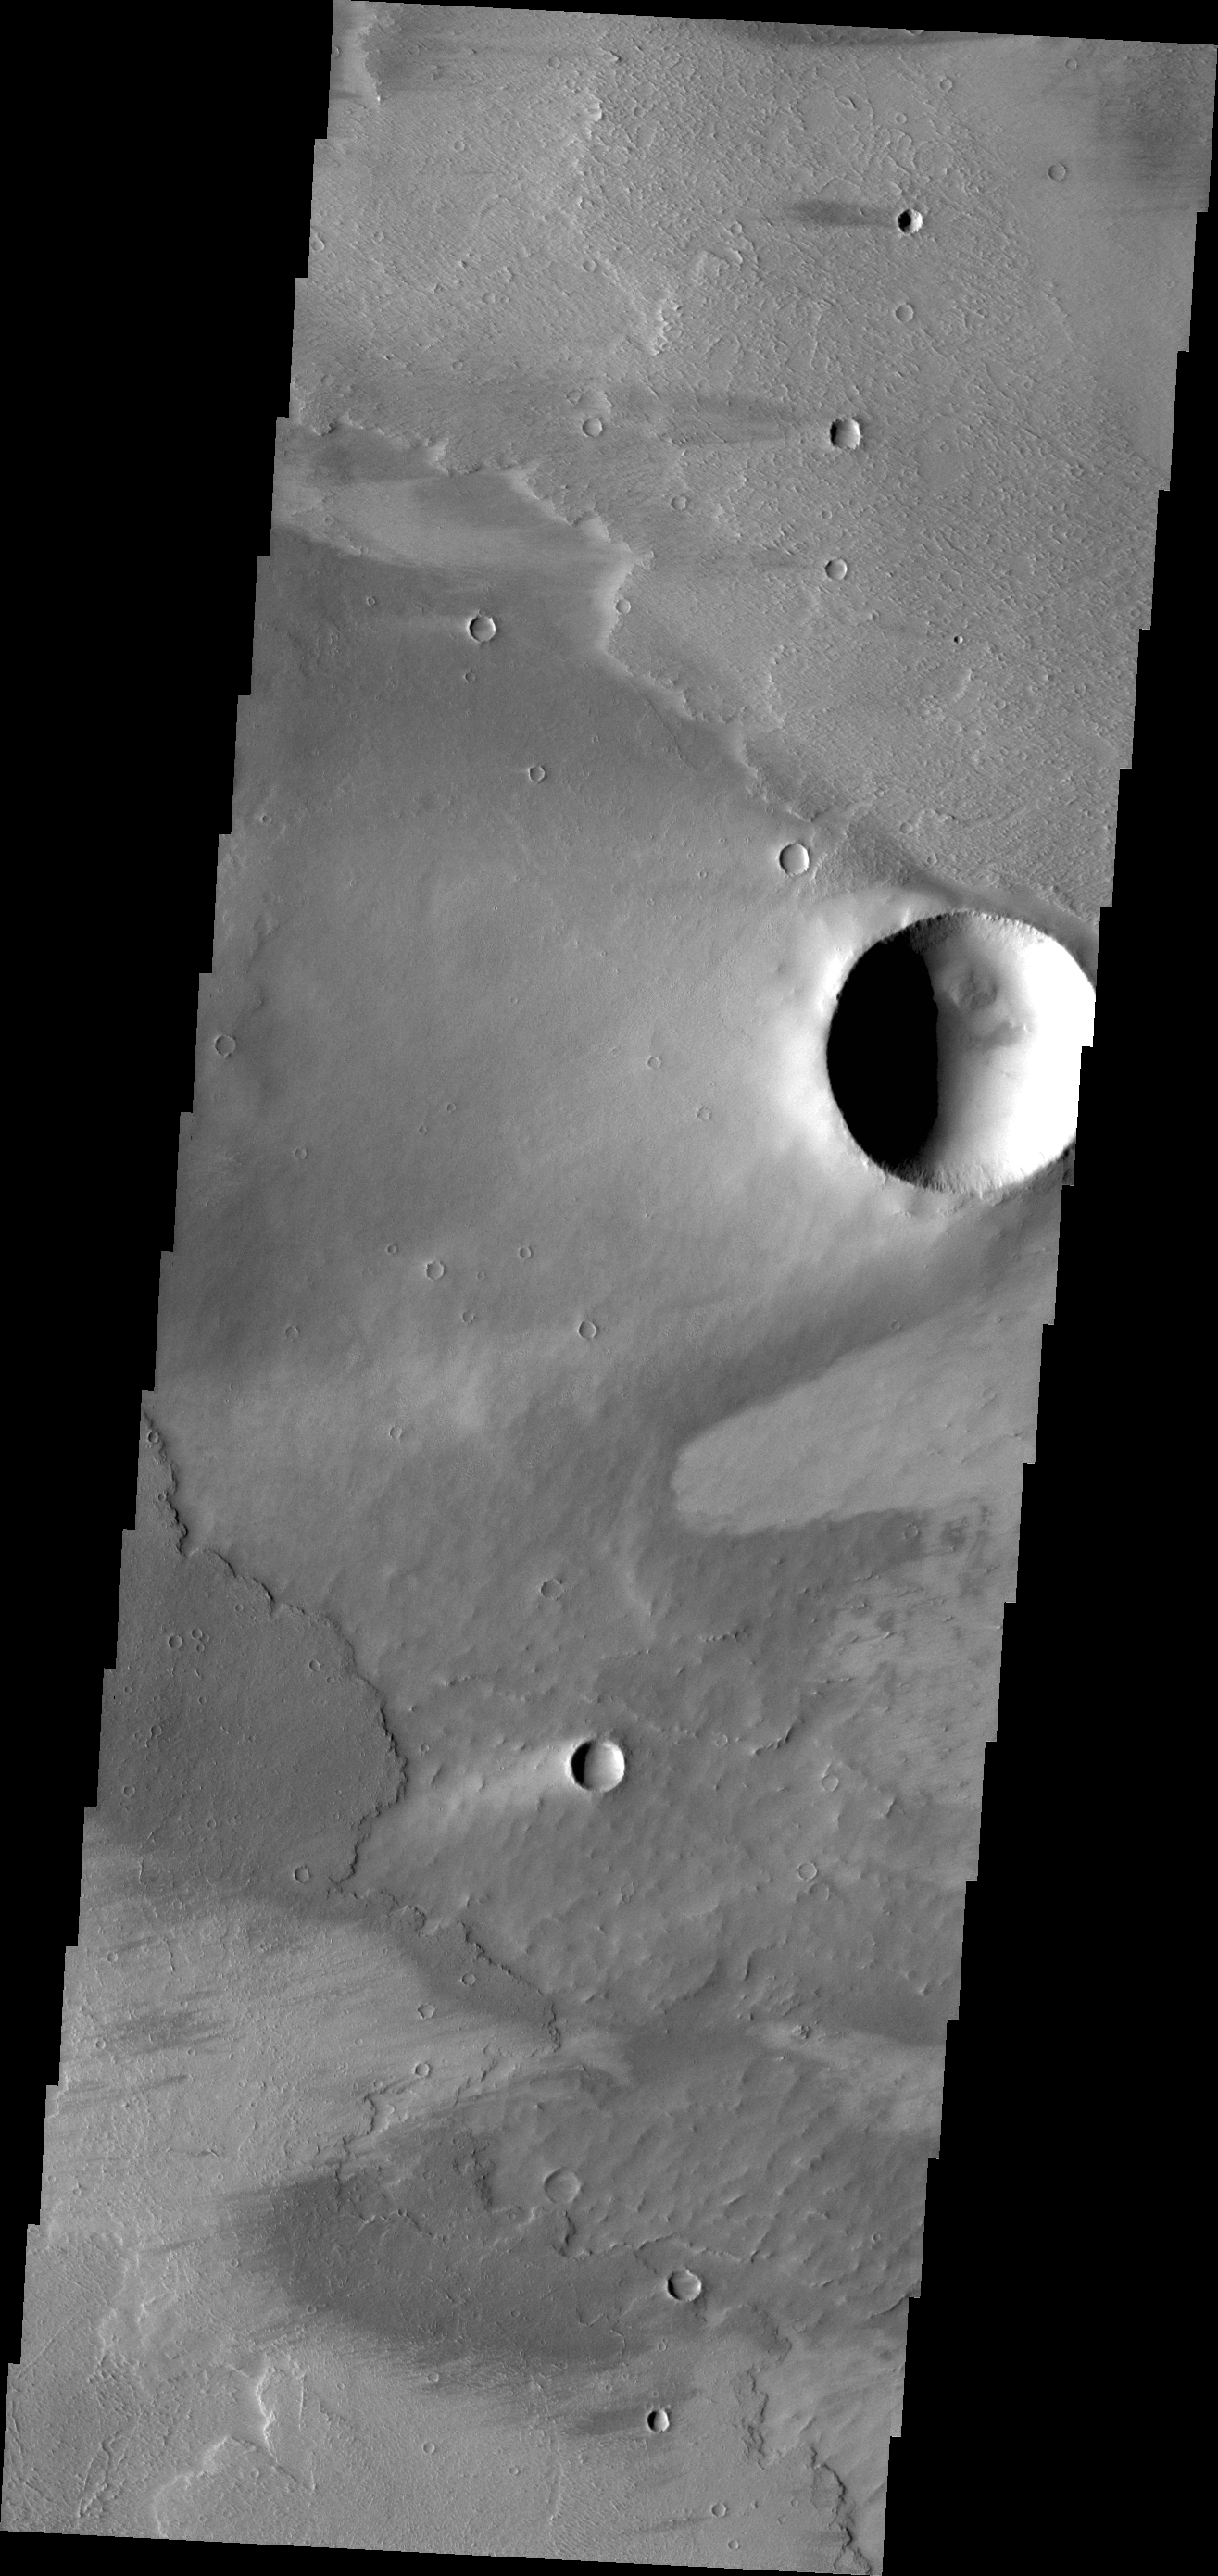

Windstreaks

The windstreaks in this VIS image are located on the volcanic plains of Daedalia Planum.

Credit: NASA/JPL/ASU